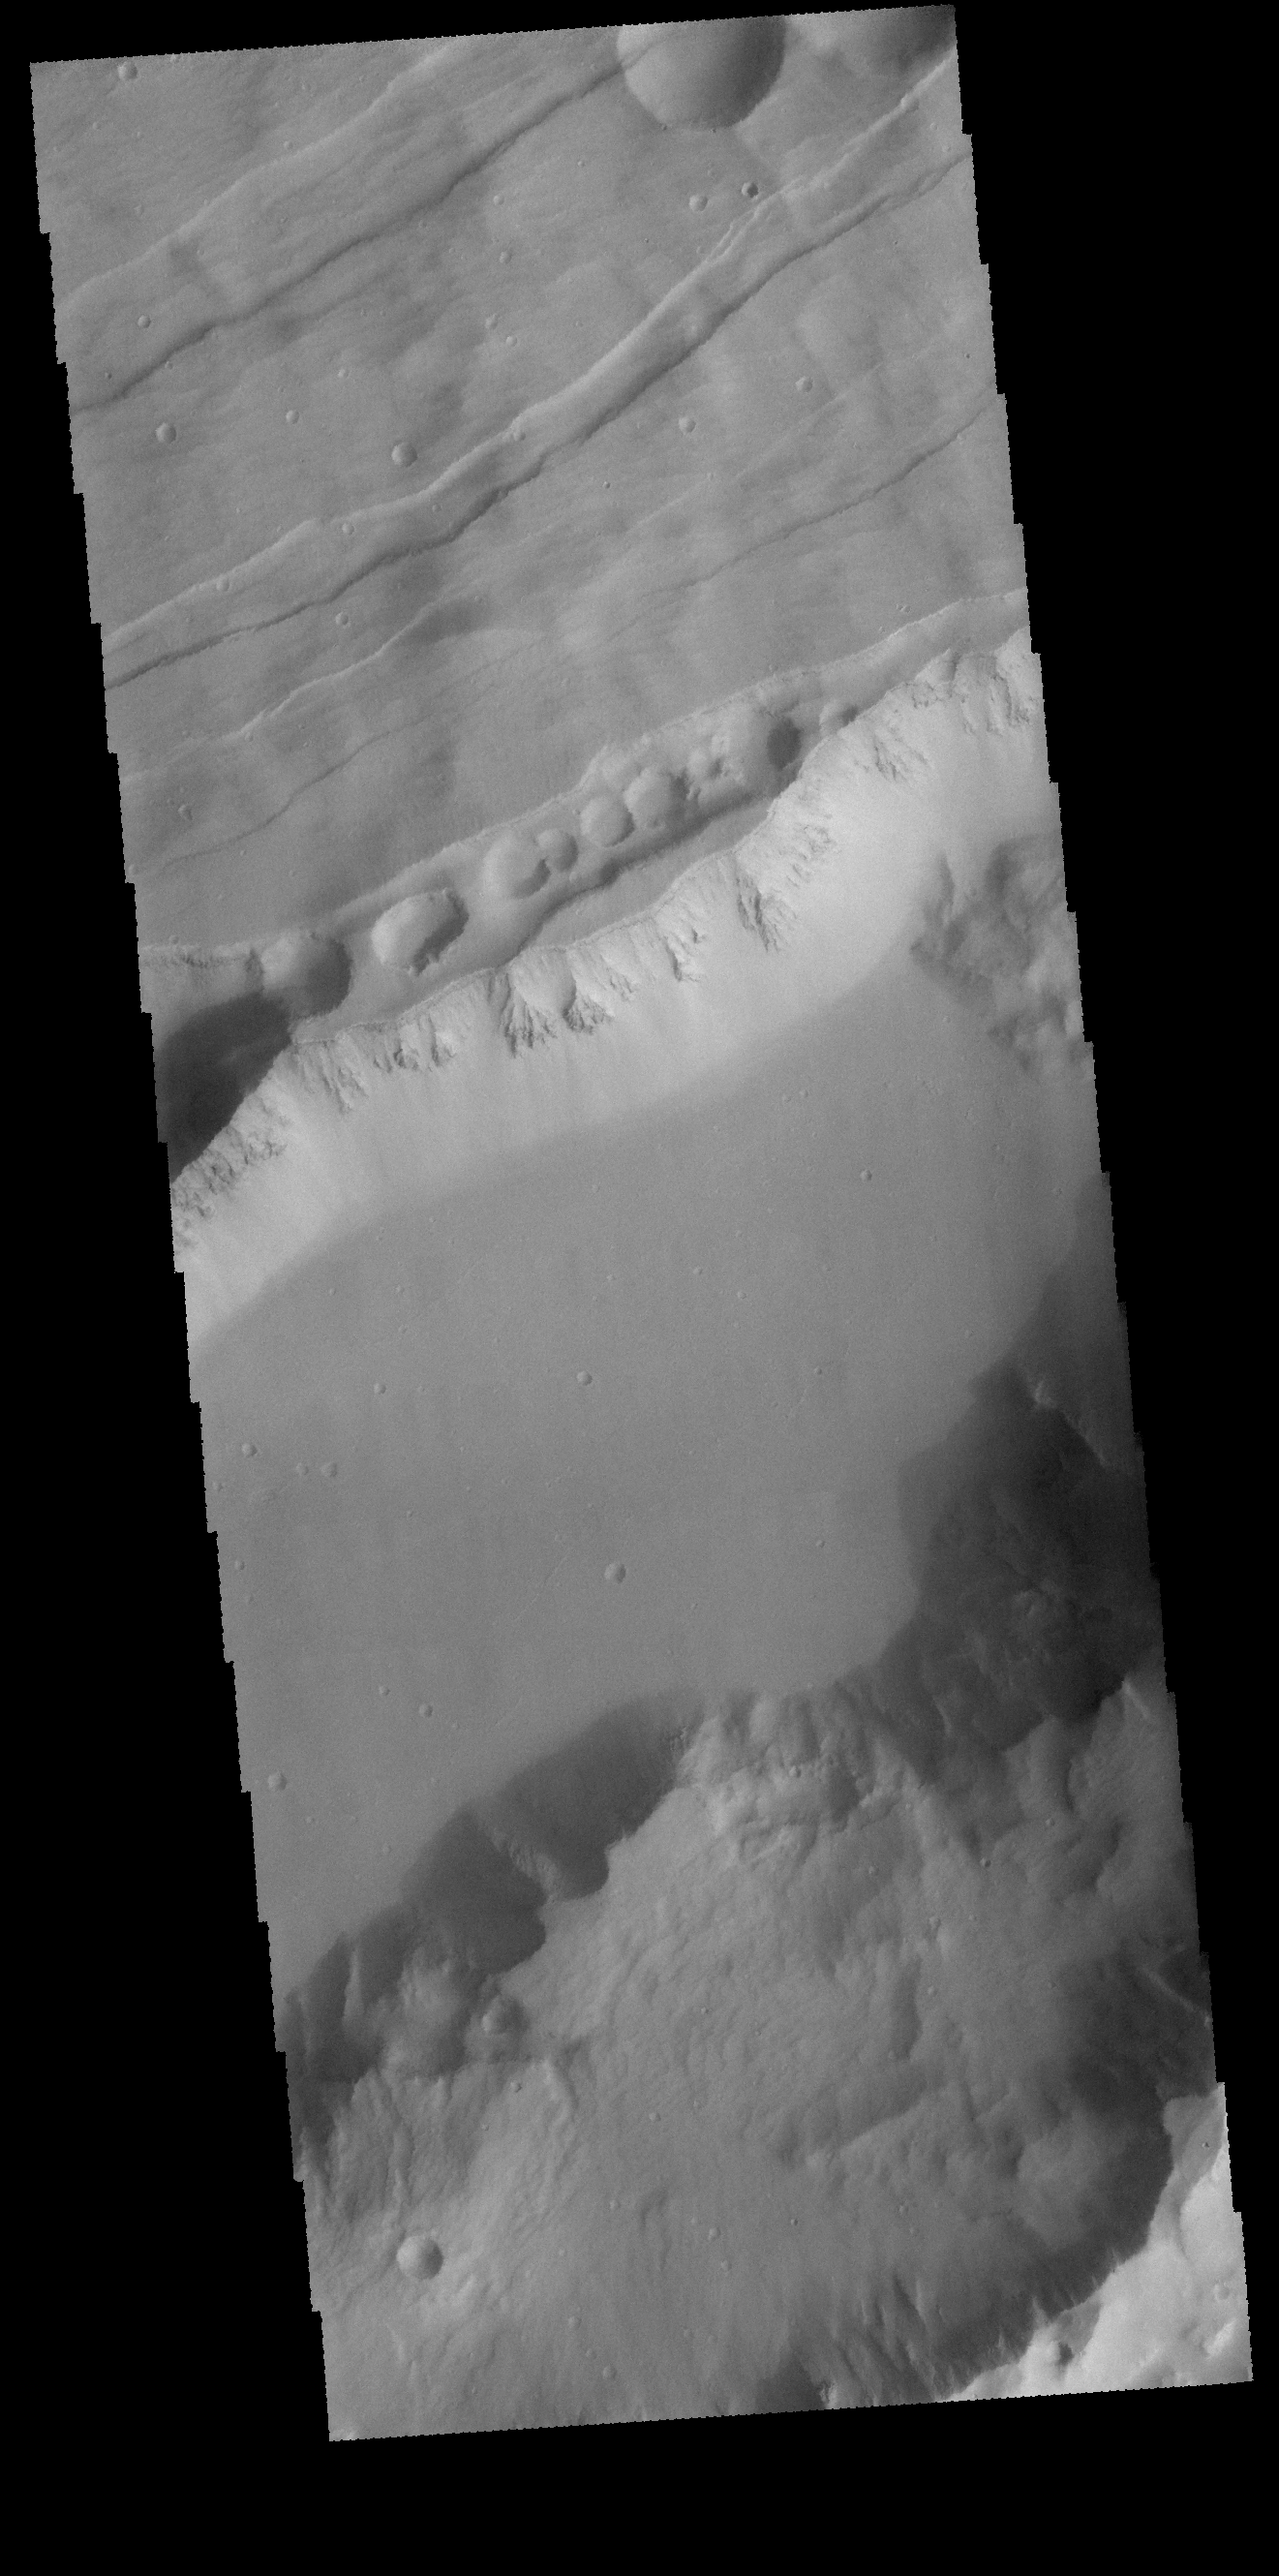

Sirenum Fossae

Today’s VIS image shows part of Sirenum Fossae, a large graben on the margin between Terra Sirenum and Daedalis Planum. Grabens are formed by the downward movement of material between parallel tectonic faults.

Credit: NASA/JPL-Caltech/ASU